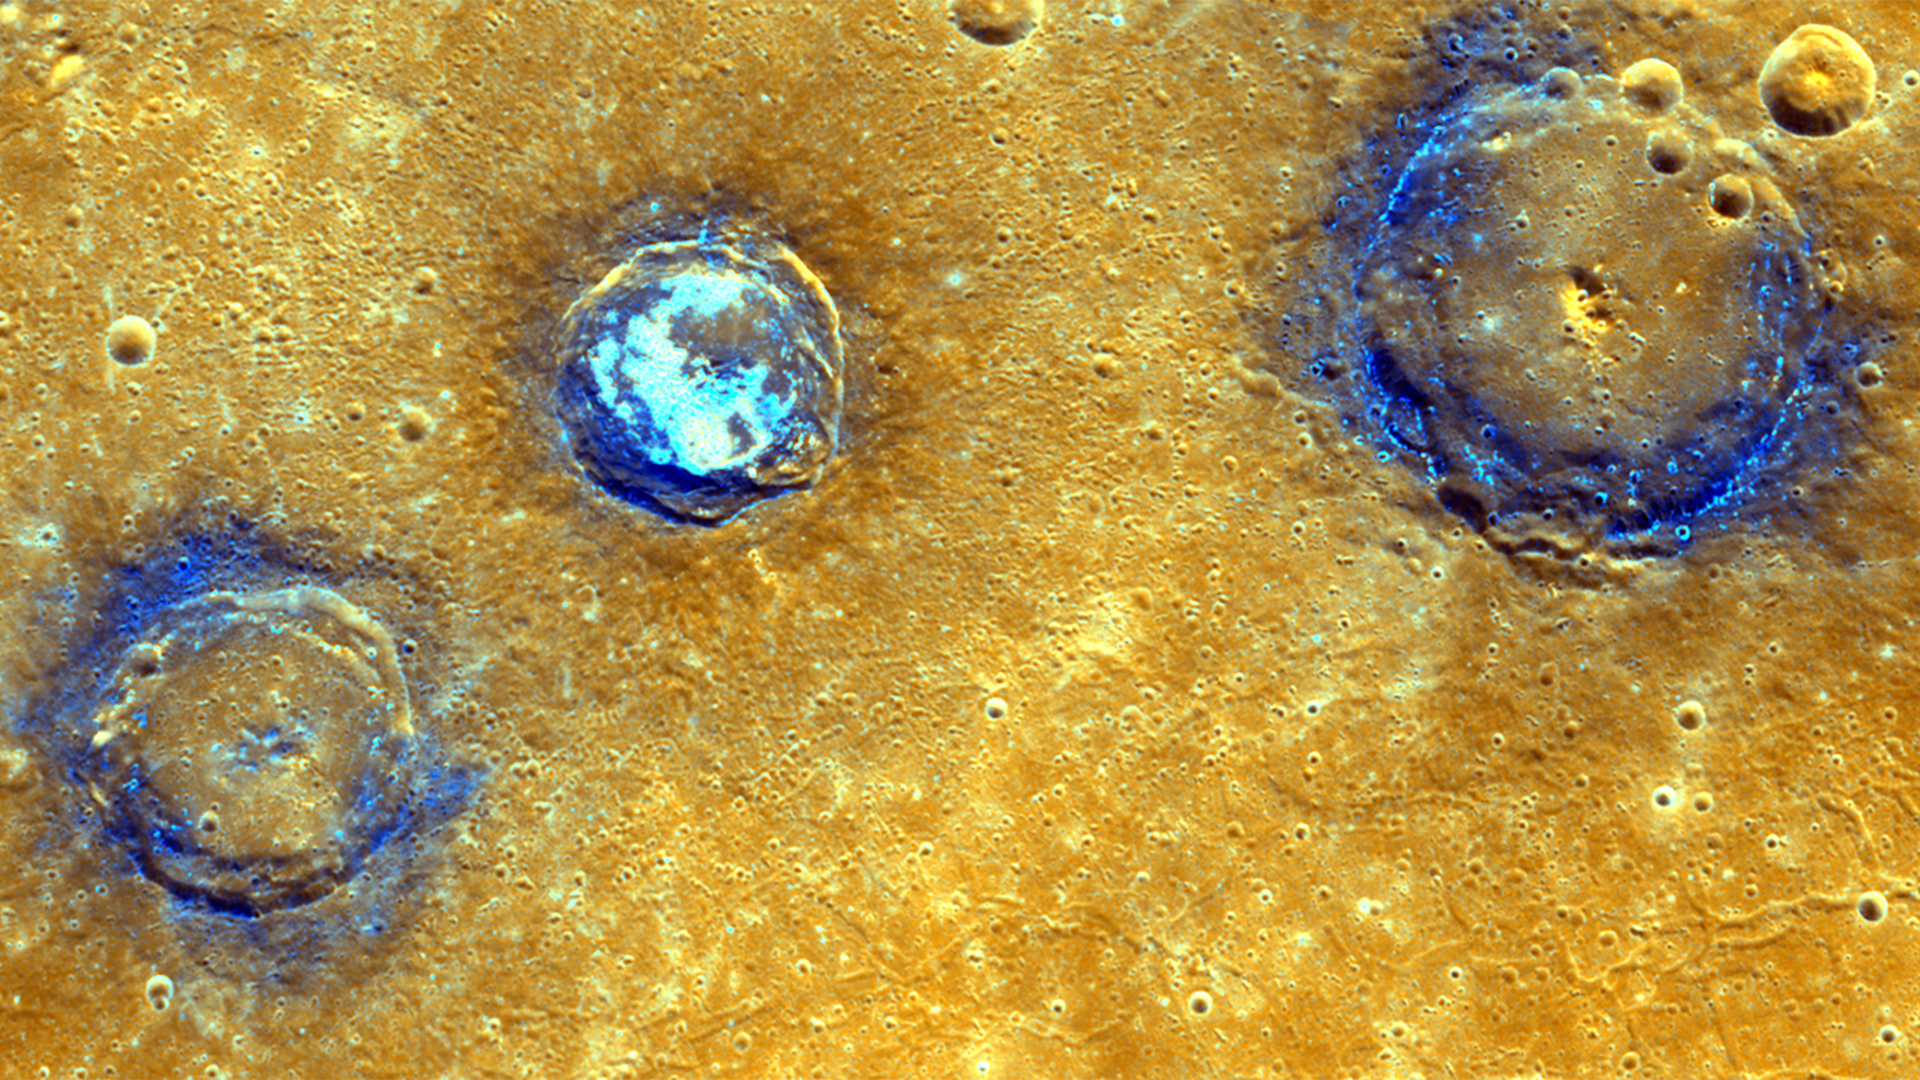

Orange Is the New Blue

This enhanced color mosaic shows (from left to right) Munch (61 km/38 mi.), Sander (52 km/32 mi.), and Poe (81 km/50 mi.) craters, which lie in the northwest portion of the Caloris basin. The smooth volcanic plains that fill the Caloris basin appear orange in this image. All three craters are superposed on these volcanic plains and have excavated low-reflectance material, which appears blue in this image, from the subsurface. Hollows, typically associated with low-reflectance material, dot the rims of Munch and Poe and cover the floor of Sander.

These images were acquired as high-resolution targeted color observations. Targeted color observations are images of a small area on Mercury’s surface at resolutions higher than the 1-kilometer/pixel 8-color base map. During MESSENGER’s one-year primary mission, hundreds of targeted color observations were obtained. During MESSENGER’s extended mission, high-resolution targeted color observations are more rare, as the 3-color base map is covering Mercury’s northern hemisphere with the highest-resolution color images that are possible.

Date acquired: July 03, 2011, July 04, 2011
Image Mission Elapsed Time (MET): 218204186, 218204190, 218204194, 218246487, 218246491, 218246495
Image ID: 458397, 458398, 458399, 460433, 460434, 460435
Instrument: Wide Angle Camera (WAC) of the Mercury Dual Imaging System (MDIS)
Center Latitude: 42° N
Center Longitude: 154° E
Projection: Equirectangular
Resolution: 239 meters/pixel
Scale: Munch crater is approximately 61 km (38 mi.) in diameter
Incidence Angle: 43°, 42°
Emission Angle: 35°, 13°
Phase Angle: 79°, 55°

The MESSENGER spacecraft is the first ever to orbit the planet Mercury, and the spacecraft’s seven scientific instruments and radio science investigation are unraveling the history and evolution of the Solar System’s innermost planet. In the mission’s more than four years of orbital operations, MESSENGER has acquired over 250,000 images and extensive other data sets. MESSENGER’s highly successful orbital mission is about to come to an end, as the spacecraft runs out of propellant and the force of solar gravity causes it to impact the surface of Mercury in April 2015.

For information regarding the use of images, see the MESSENGER image use policy.

Credit: NASA/Johns Hopkins University Applied Physics Laboratory/Carnegie Institution of Washington